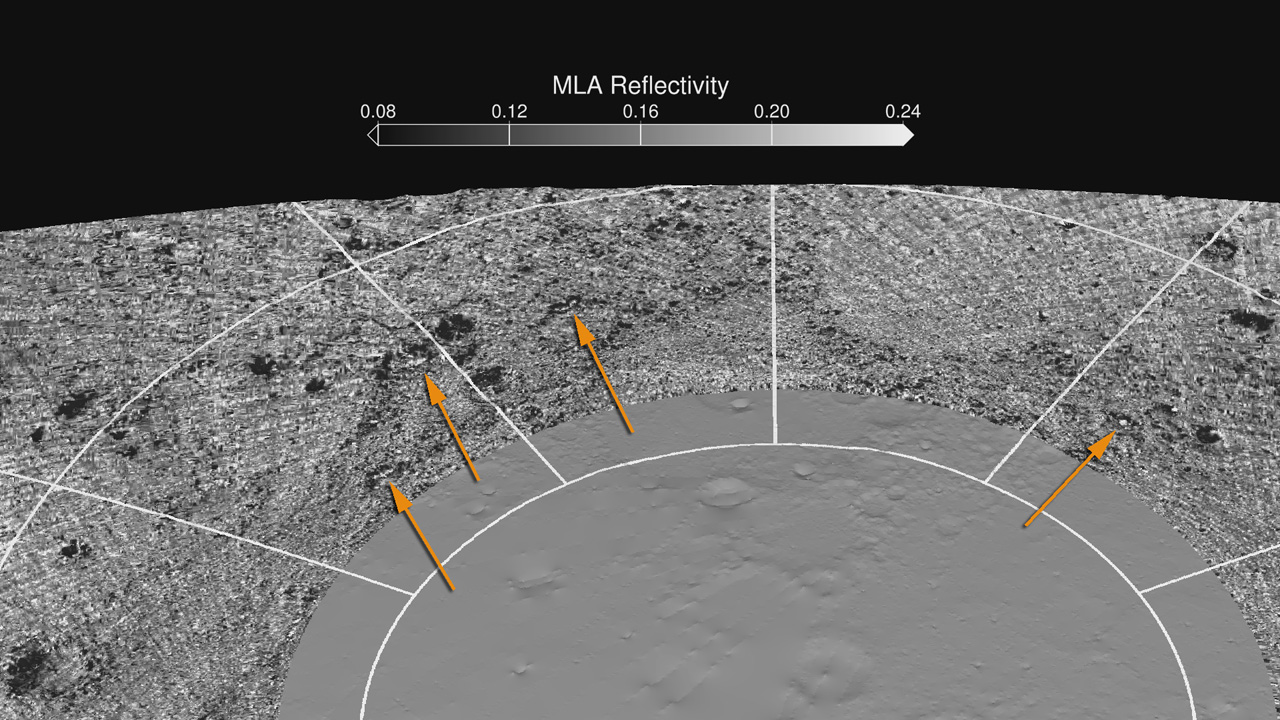

MLA Reflectivity near the North Pole

Map of MLA reflectivity showing isolated areas of brighter and darker reflectance in areas of permanent shadow. Many of the brighter areas detected by MLA (as indicated by the arrows) are in unusually cold regions where surface water ice is predicted. In some cases, the dark regions are somewhat larger than the areas predicted to have thermally stable water ice.

Instrument: Mercury Laser Altimeter (MLA)

The MESSENGER spacecraft is the first ever to orbit the planet Mercury, and the spacecraft’s seven scientific instruments and radio science investigation are unraveling the history and evolution of the Solar System’s innermost planet. Visit the Why Mercury? section of this website to learn more about the key science questions that the MESSENGER mission is addressing. During the one-year primary mission, MDIS acquired 88,746 images and extensive other data sets. MESSENGER is now in a year-long extended mission, during which plans call for the acquisition of more than 80,000 additional images to support MESSENGER’s science goals.

For information regarding the use of images, see the MESSENGER image use policy.

Credit: NASA/Johns Hopkins University Applied Physics Laboratory/Carnegie Institution of Washington